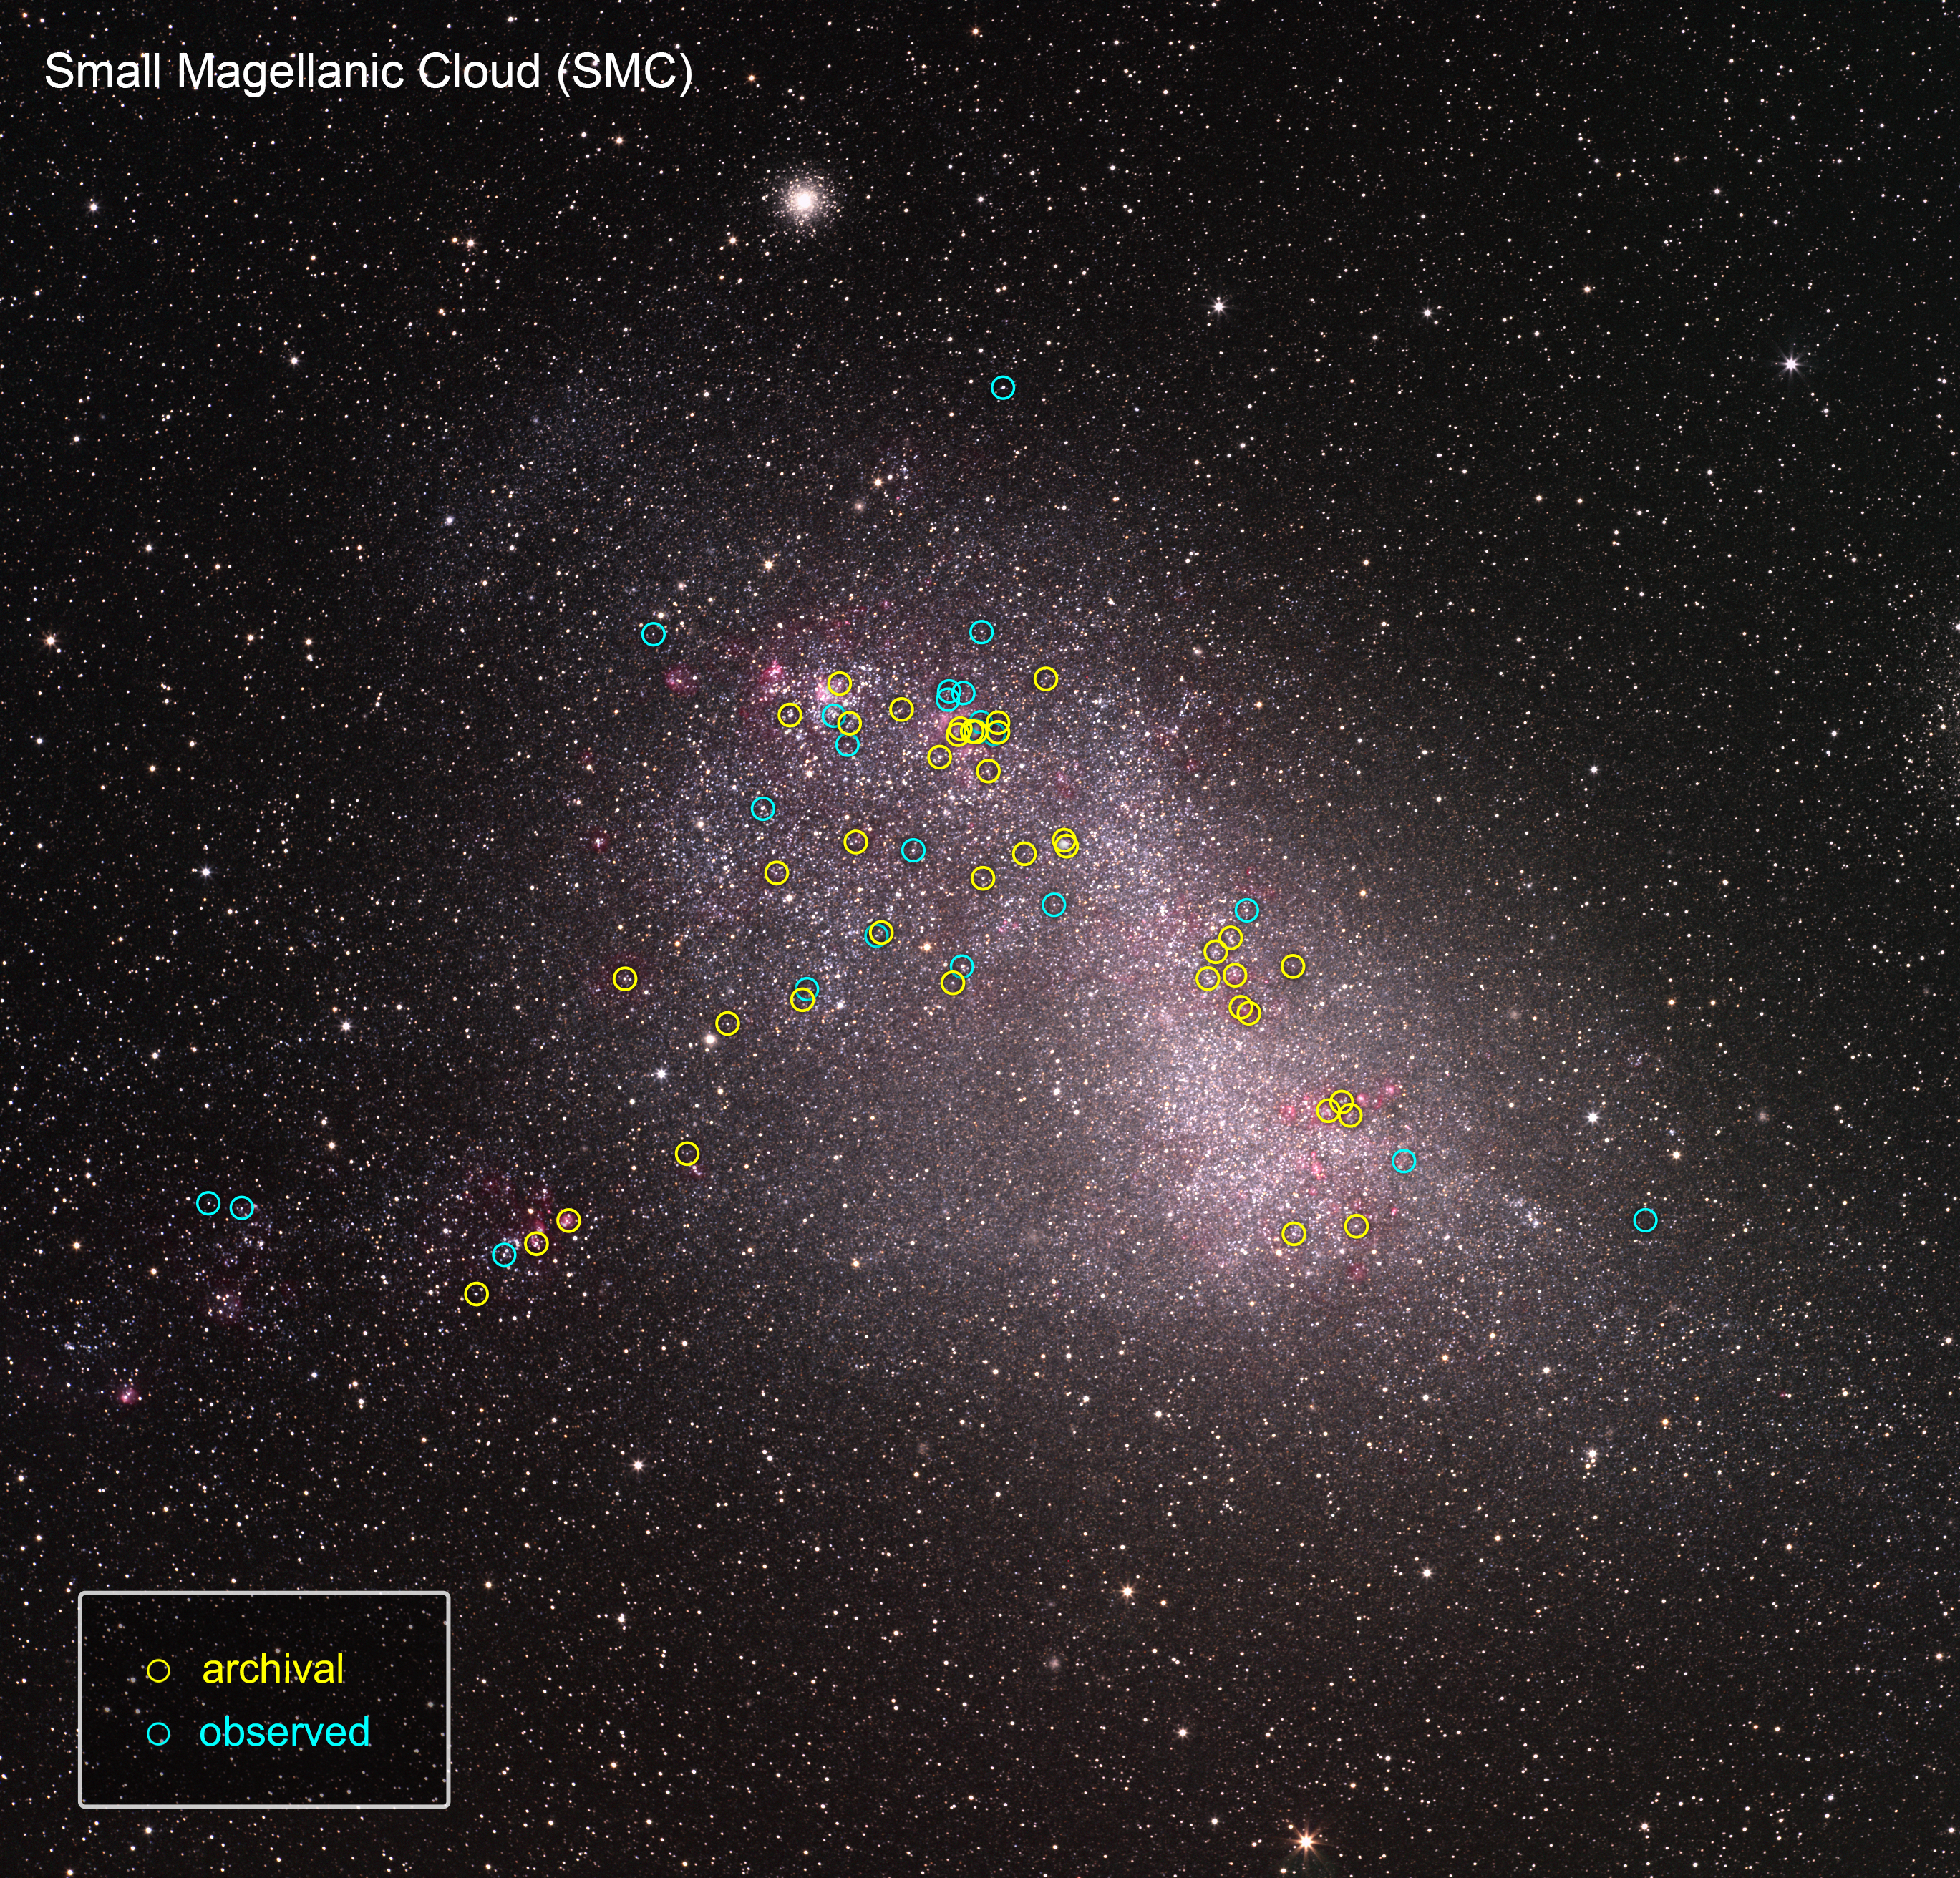

ULLYSES Targets in the SMC

This is a ground-based telescopic photo of the Small Magellanic Cloud (SMC), a satellite galaxy of our Milky Way. The galaxy is one of several select targets of a new initiative with NASA's Hubble Space Telescope called ULLYSES (UV Legacy Library of Young Stars as Essential Standards). The program is looking at over 300 stars to build an ultraviolet-light catalog for capturing the diversity of stars, from young to old. The program's goal is to give astronomers a much better understanding of the birth of stars and how this relates to everything from planets to the formation and evolution of galaxies. The SMC contains hot, massive, blue stars similar to the primitive composition of early galaxies, so astronomers can gain insights into how their outflows may have influenced early galaxy evolution billions of years ago. The target stars are from Hubble archival observations (yellow circles) and new observations (blue circles) under the ULLYSES program.

Credit: NASA, ESA, J. Roman-Duval (STScI), ULLYSES program, and S. Guisard